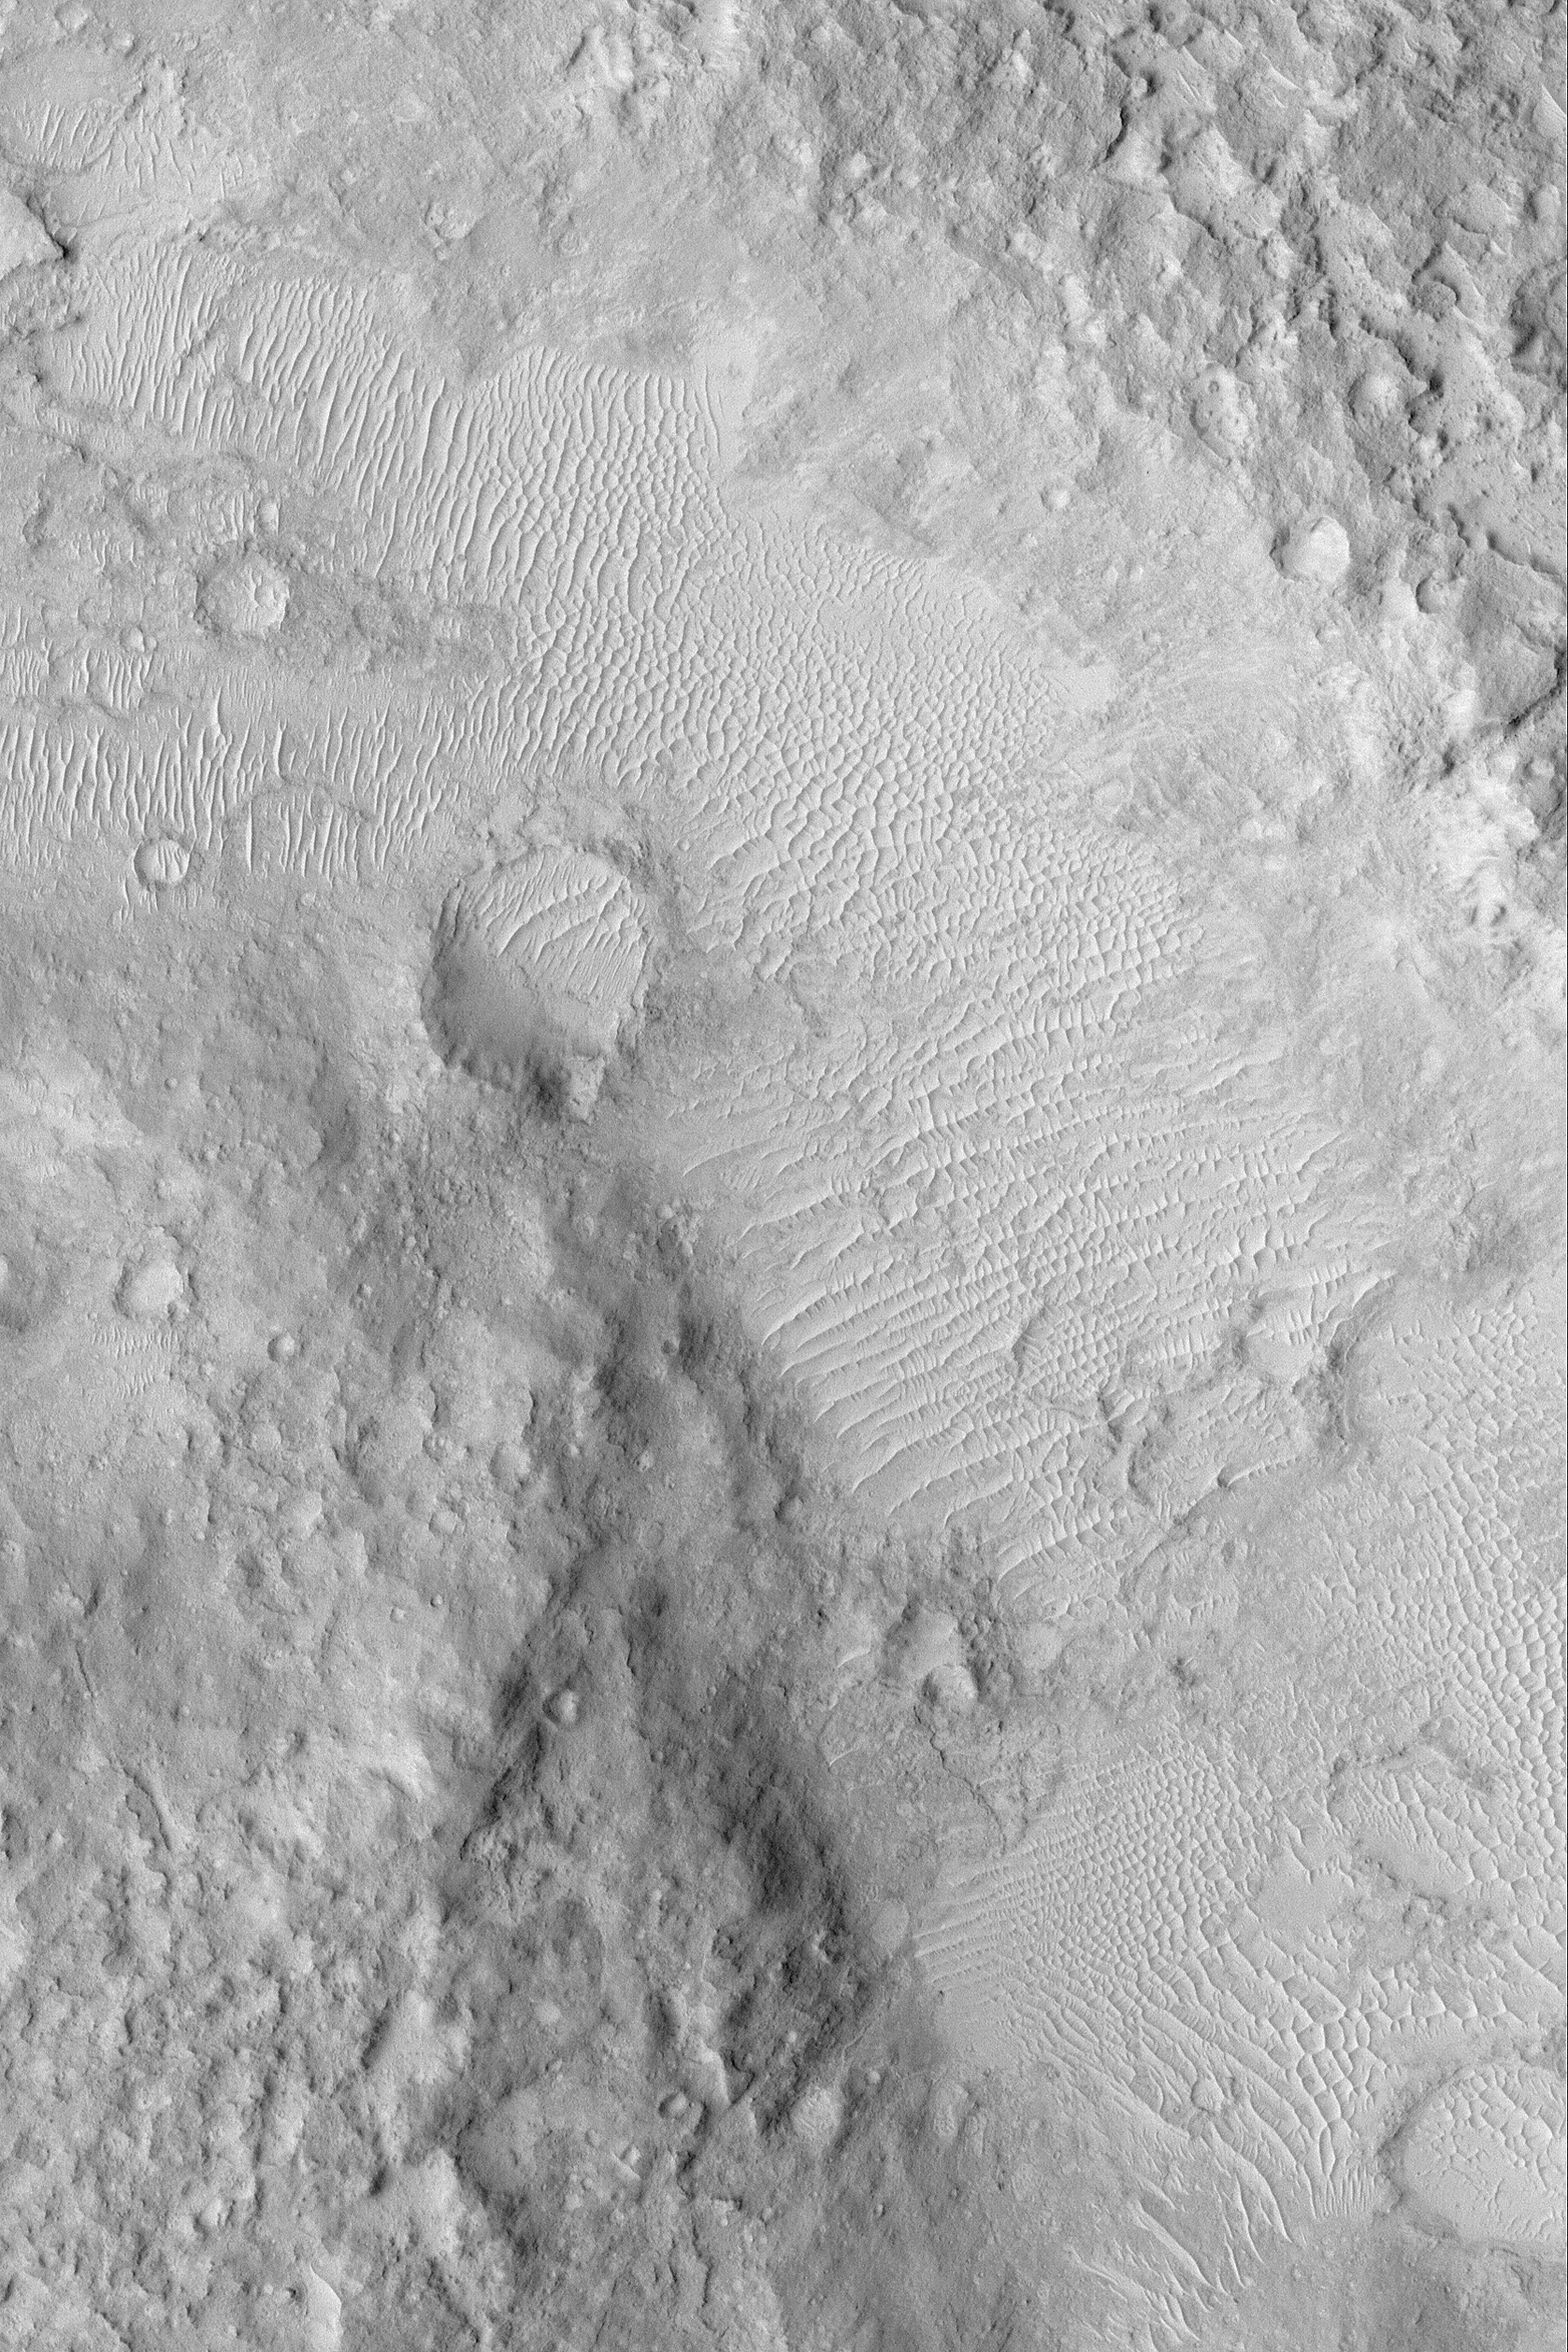

Large Windblown Ripples

MGS MOC Release No. MOC2-519, 20 October 2003

This April 2003 Mars Global Surveyor (MGS) Mars Orbiter Camera (MOC) high resolution image shows a depression in the martian southern cratered highlands near 1.3°S, 244.3°W. The floor of the depression and some nearby craters are covered by large windblown ripples or small sand dunes. This image of ancient martian terrain covers an area 3 km (1.9 mi) across and is illuminated by sunlight from the upper left.

Credit: NASA/JPL/Malin Space Science Systems